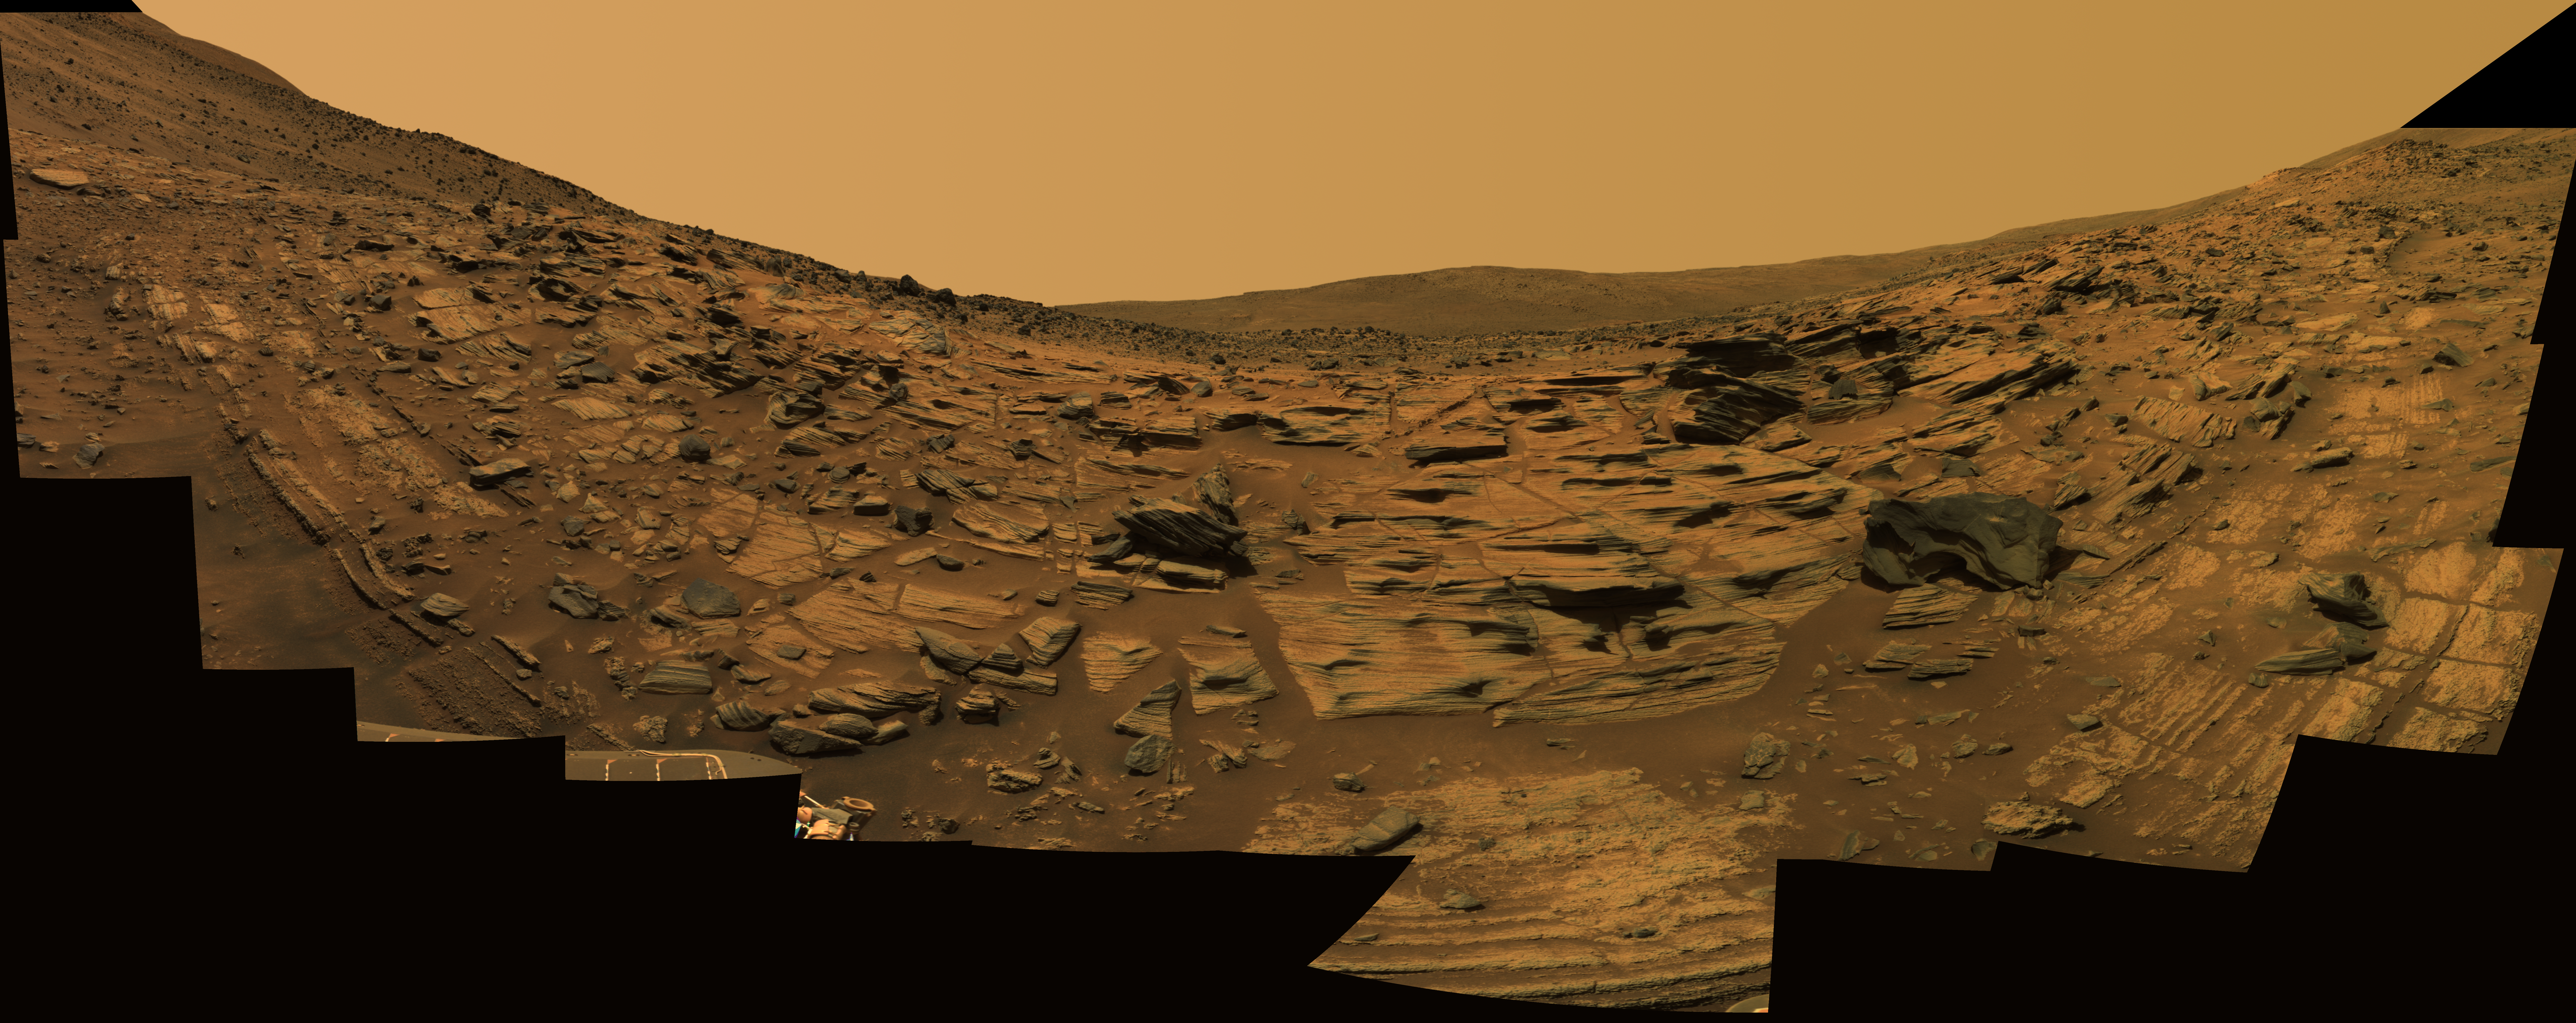

‘Gibson’ Panorama by Spirit at ‘Home Plate’

NASA’s Mars Exploration Rover Spirit acquired this high-resolution view of intricately layered exposures of rock while parked on the northwest edge of the bright, semi-circular feature known as “Home Plate.” The rover was perched at a 27-degree upward tilt while creating the panorama, resulting in the “U” shape of the mosaic. In reality, the features along the 1-meter to 2-meter (1-foot to 6.5-foot) vertical exposure of the rim of Home Plate in this vicinity are relatively level. Rocks near the rover in this view, known as the “Gibson” panorama, include “Barnhill,” “Rogan,” and “Mackey.”

Spirit acquired 246 separate images of this scene using 6 different filters on the panoramic camera (Pancam) during the rover’s Martian days, or sols, 748 through 751 (Feb. 9 through Feb. 12, 2006). The field of view covers 160 degrees of terrain around the rover. This image is an approximately true-color rendering using Pancam’s 753-nanometer, 535-namometer, and 432-nanometer filters. Image-to-image seams have been eliminated from the sky portion of the mosaic to better simulate the vista a person standing on Mars would see.

Credit: NASA/JPL-Caltech/USGS/Cornell University